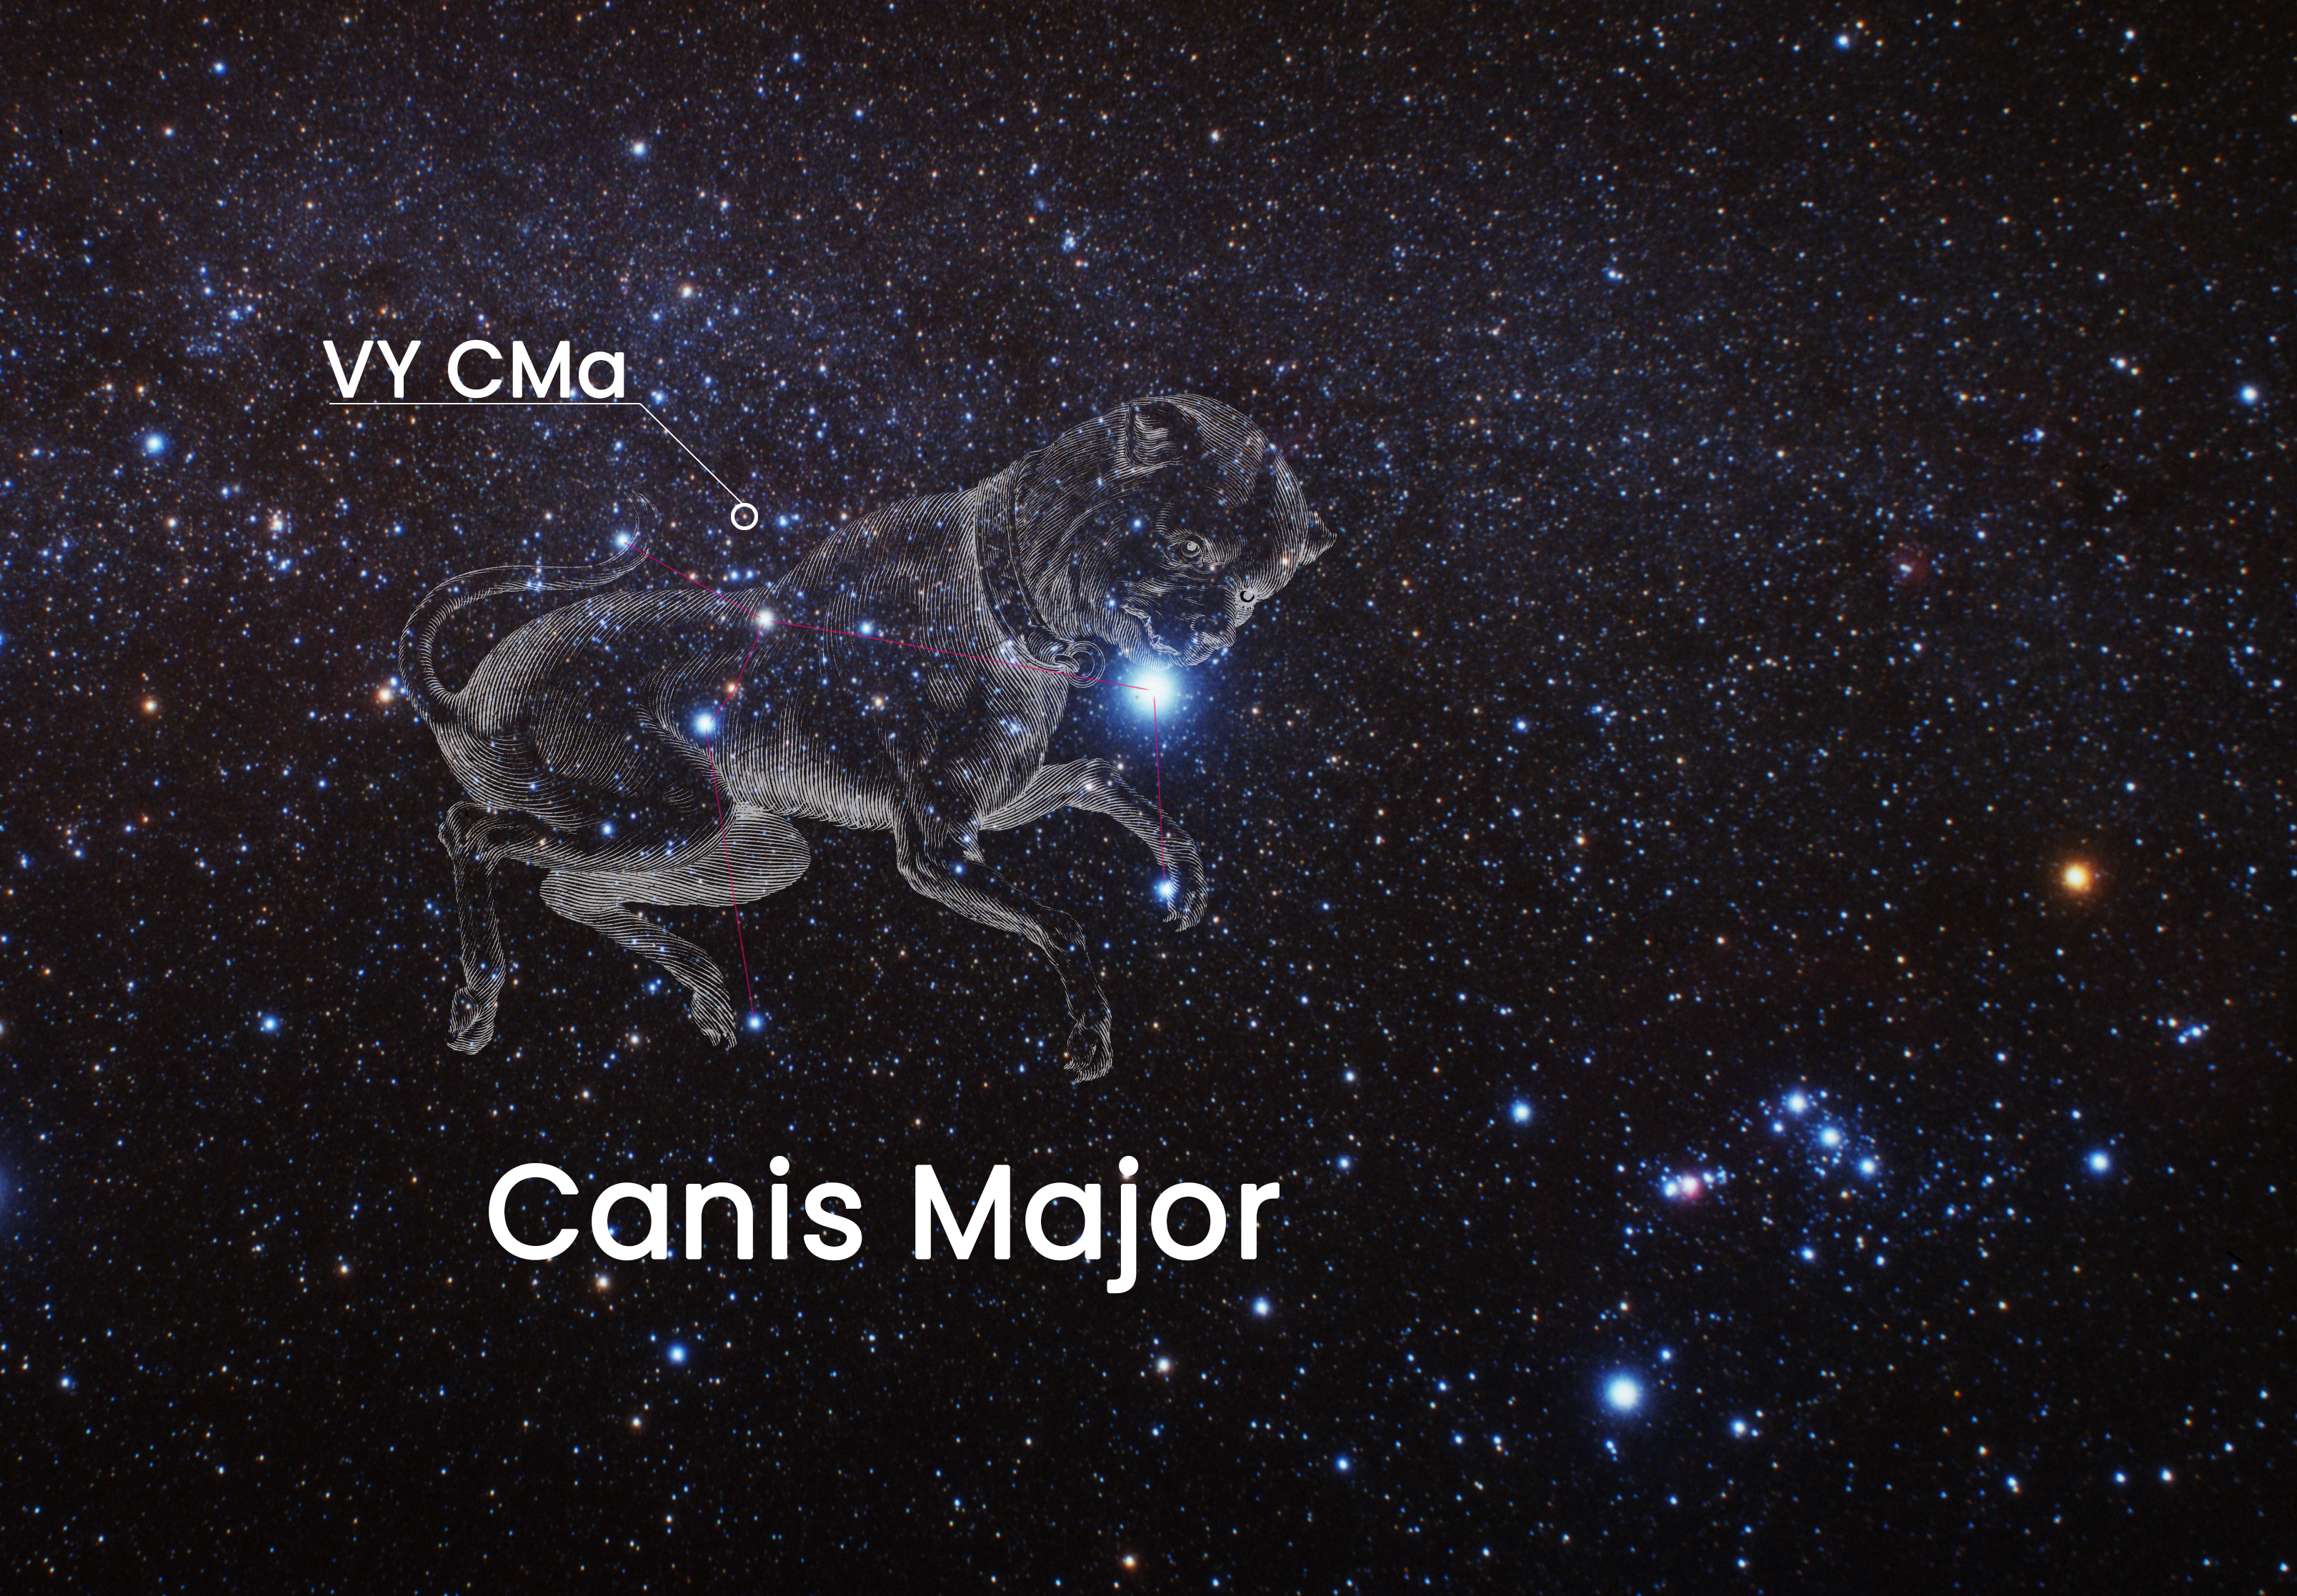

Location of VY CMa on the Sky

Credit: NASA, ESA, Joseph DePasquale (STScI)